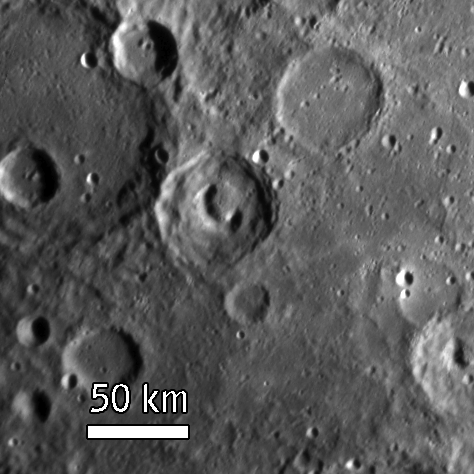

MESSENGER Views an Intriguing Crater

MESSENGER’s Narrow Angle Camera (NAC) on the Mercury Dual Imaging System (MDIS) acquired this view of Mercury’s surface illuminated obliquely from the right by the Sun. The unnamed crater (52 kilometers, or 31 miles, in diameter) in the center of the image displays a telephone-shaped collapse feature on its floor. Such a collapse feature could reflect past volcanic activity at and just below the surface of this particular crater. MESSENGER team members are examining closely the more than 1200 images returned from this flyby for other surface features that can provide clues to the geological history of the innermost planet.

The crater is located in the southern hemisphere of Mercury, on the side that was not viewed by Mariner 10 during any of its three flybys (1974-1975). This scene was imaged while MESSENGER was departing from Mercury from a distance of about 19,300 kilometers (12,000 miles), about 1 hour after the spacecraft’s closest encounter with Mercury. The image is of a region approximately 236 kilometers (147 miles) across, and craters as small as 1.6 kilometers (1 mile) can be seen.

Mission Elapsed Time (MET) of image: 108828208

These images are from MESSENGER, a NASA Discovery mission to conduct the first orbital study of the innermost planet, Mercury. For information regarding the use of images, see the MESSENGER image use policy.

Credit: NASA/Johns Hopkins University Applied Physics Laboratory/Carnegie Institution of Washington